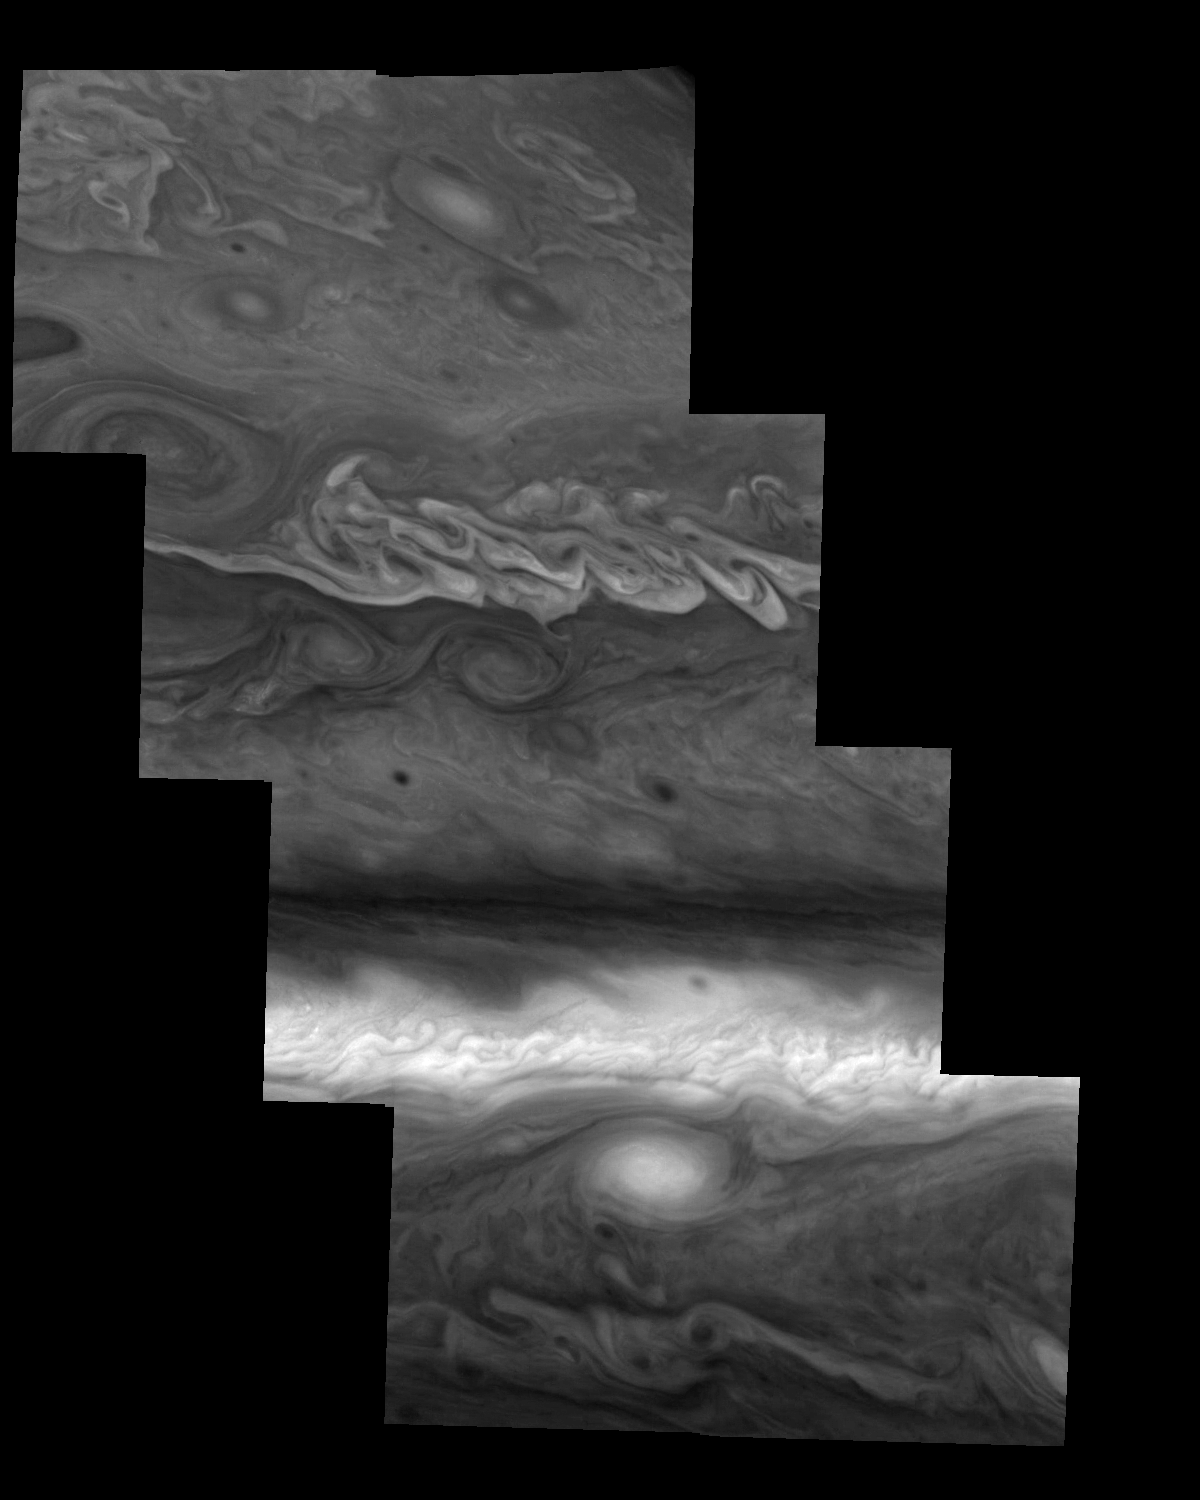

Jupiter’s Northern Hemisphere in Violet Light (Time Set 2)

Mosaic of Jupiter’s northern hemisphere between 10 and 50 degrees latitude. Jupiter’s atmospheric circulation is dominated by alternating eastward and westward jets from equatorial to polar latitudes. The direction and speed of these jets in part determine the color and texture of the clouds seen in this mosaic. Also visible are several other common Jovian cloud features, including large white ovals, bright spots, dark spots, interacting vortices, and turbulent chaotic systems. The north-south dimension of each of the two interacting vortices in the upper half of the mosaic is about 3500 kilometers. Light at 410 nanometers is affected by the sizes and compositions of cloud particles, as well as the trace chemicals that give Jupiter’s clouds their colors. This mosaic shows the features of Jupiter’s main visible cloud deck and the hazy cloud layer above it.

North is at the top. The images are projected on a sphere, with features being foreshortened towards the north. The smallest resolved features are tens of kilometers in size. These images were taken on April 3, 1997, at a range of 1.4 million kilometers by the Solid State Imaging system on NASA’s Galileo spacecraft.

The Jet Propulsion Laboratory, Pasadena, CA manages the mission for NASA’s Office of Space Science, Washington, DC.

Credit: NASA/JPL-Caltech